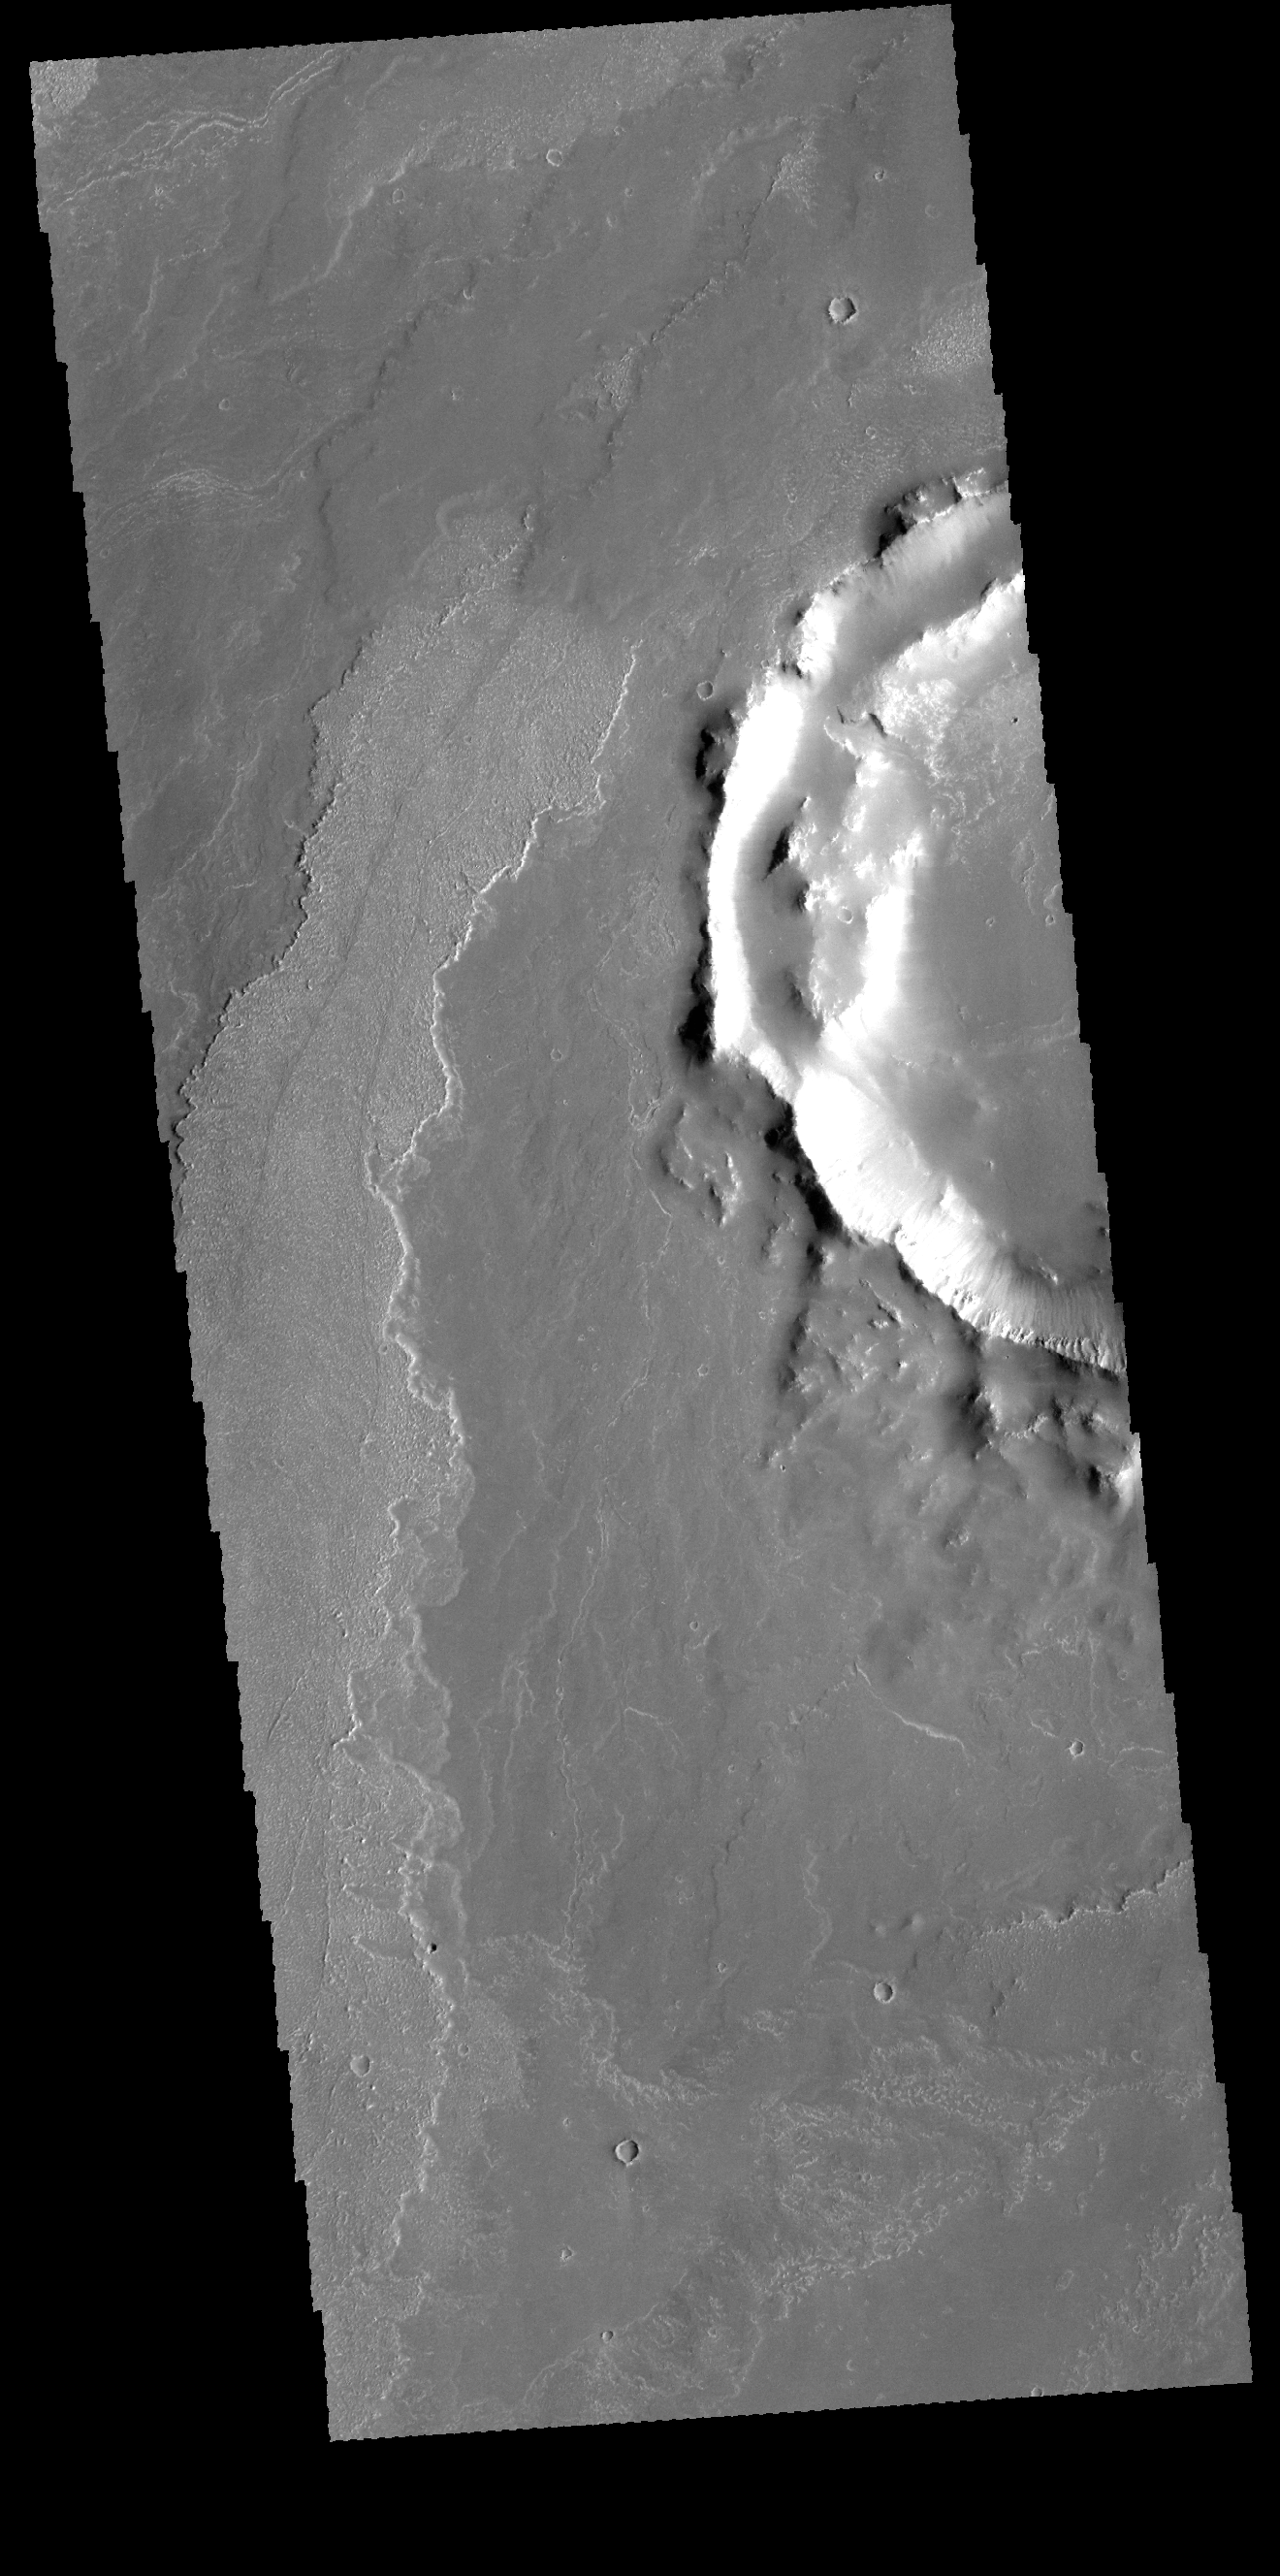

Daedalia Planum

Today’s VIS image shows a small portion of Daedalia Planum. Daedalia Planum was created by lava flows from Arsia Mons.

Credit: NASA/JPL-Caltech/ASU